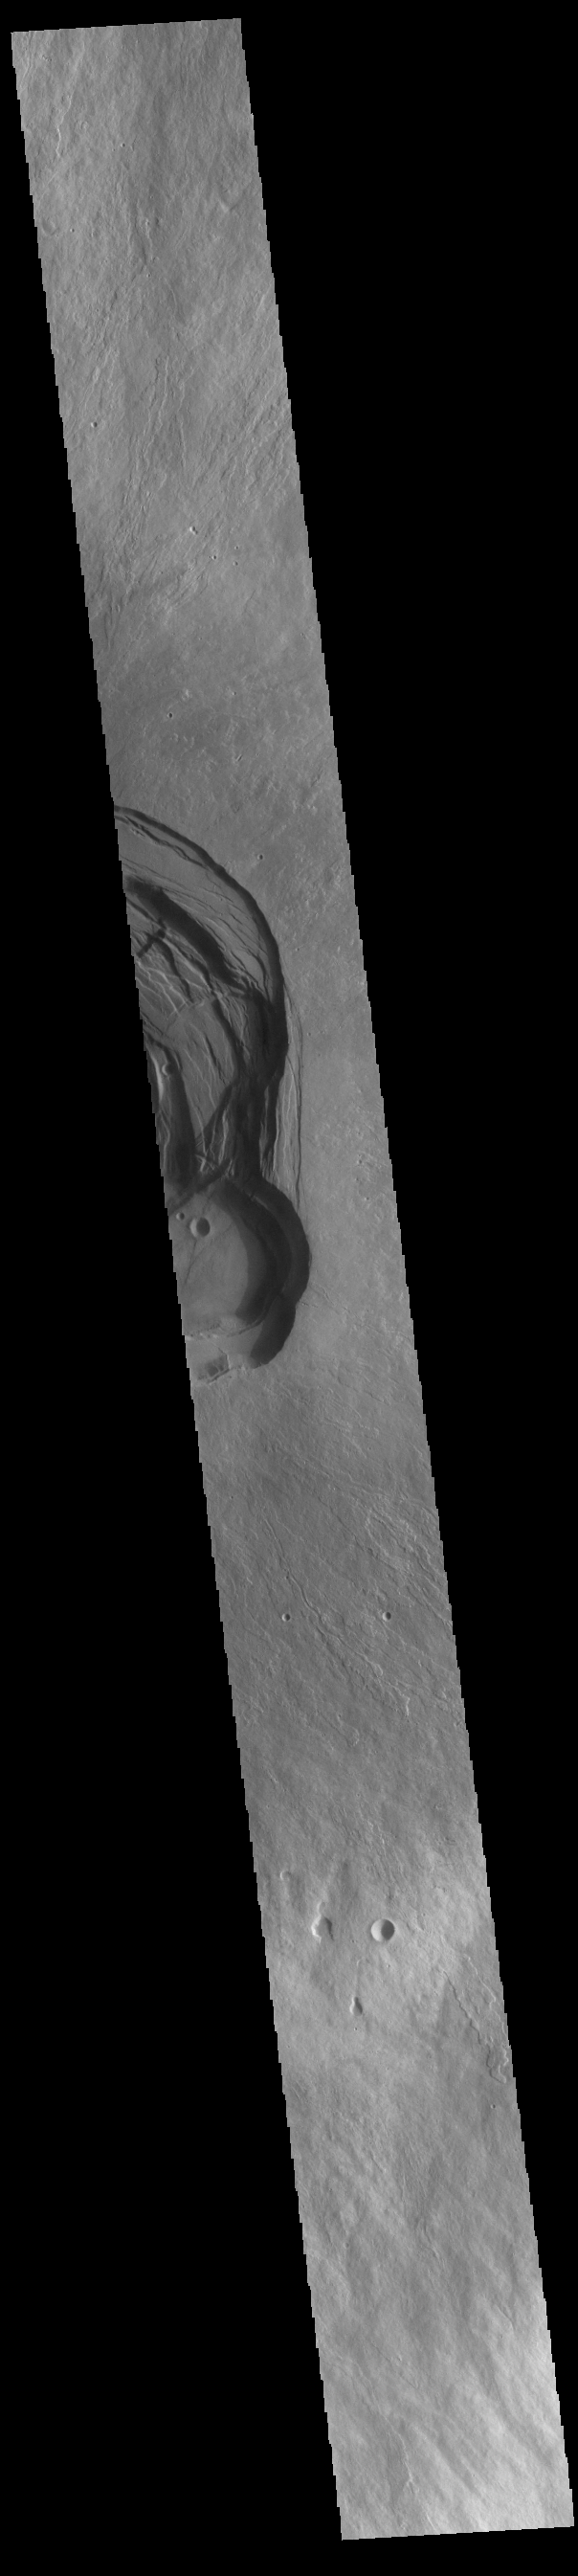

Ascraeus Mons

This VIS image shows part of the complex caldera at the summit of Ascraeus Mons. Ascraeus Mons is the northernmost and tallest of the three large aligned Tharsis volcanoes. Calderas are found at the tops of volcanoes and are the source region for magma that rises from an underground lava source to erupt at the surface. Volcanoes are formed by repeated flows from the central caldera. The final eruptions can pool within the summit caldera, leaving a flat surface as they cool. Calderas are also a location of collapse, creating rings of tectonic faults that form the caldera rim. Ascraeus Mons has several caldera features at its summit. Ascraeus Mons is 18 km (11 miles) tall, for comparison Mauna Kea – the tallest volcano on Earth – is 10 km tall (6.2 miles, measured from the base below sea level).

Credit: NASA/JPL-Caltech/ASU